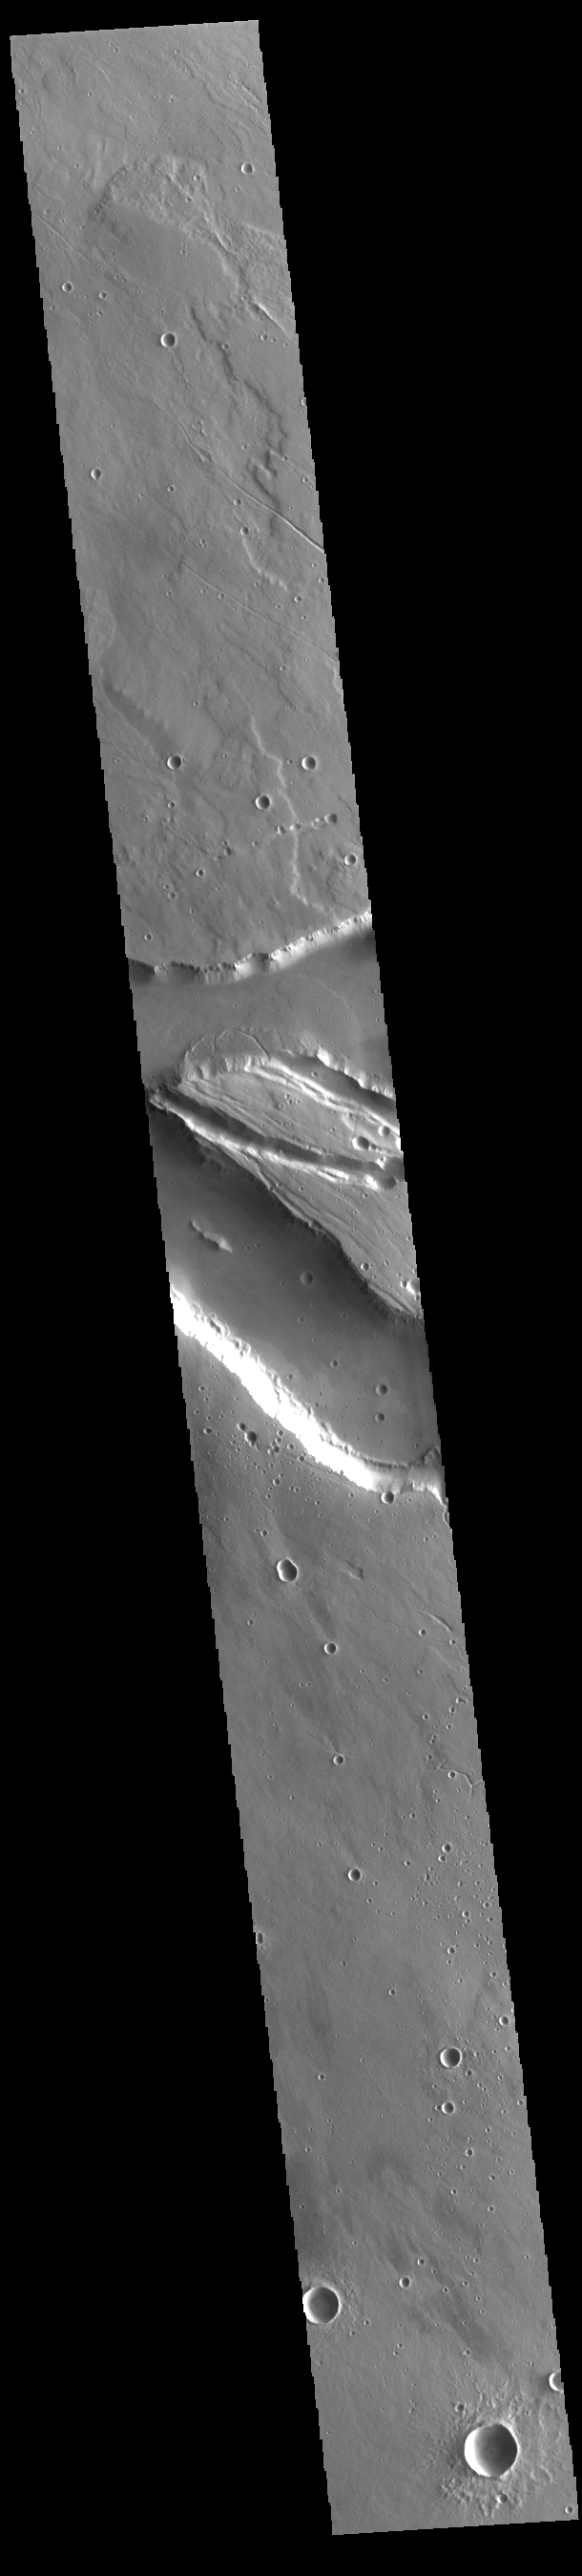

Elysium Fossae

Today’s VIS image contains a section of one of the many channel forms found radial to the Elysium Mons volcanic complex. In this case the fossae are located to the west of Elysium Mons. Elysium Fossae are comprised of both linear and sinuous channels, usually interpreted to have both fluid and tectonic forces playing a part in the formation. The linear depression resembles a graben (formed by tectonic forces) and sinuous channels more closely resembles features caused by fluid flow – either lava or water created by melting subsurface ice due to volcanic heating. The Elysium Fossae system is 1044 km (649 miles) in length.

Credit: NASA/JPL-Caltech/ASU